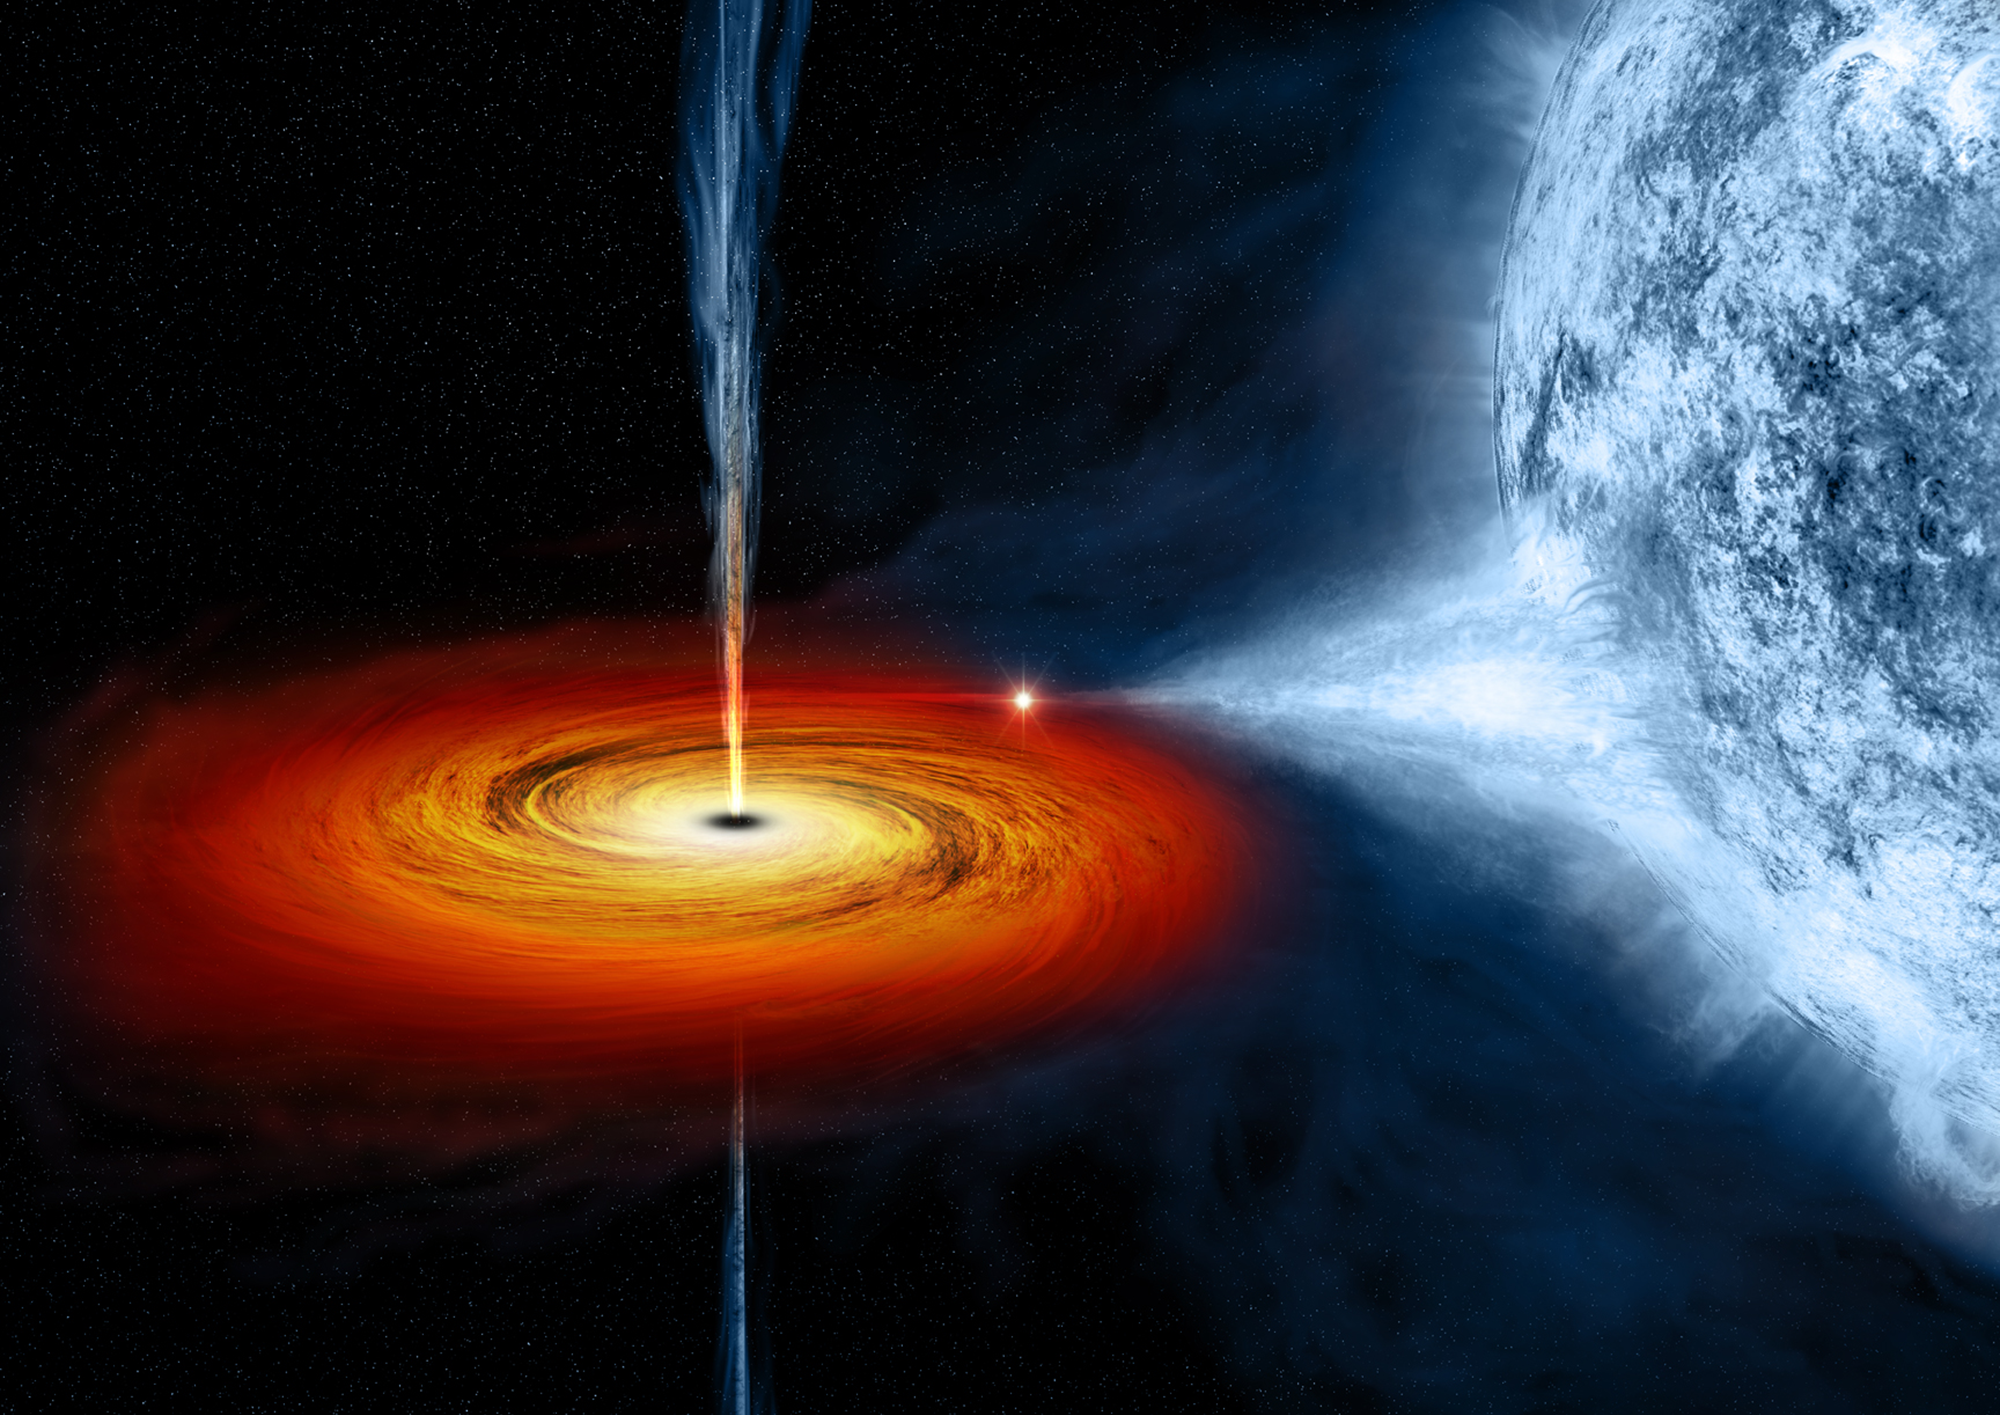

Black Hole Cygnus X-1 (Illustration)

The black hole named Cygnus X-1 formed when a large star caved in. This black hole pulls matter from the blue star beside it.

Credit: Image: NASA, CXC, Melissa Weiss (CXC)